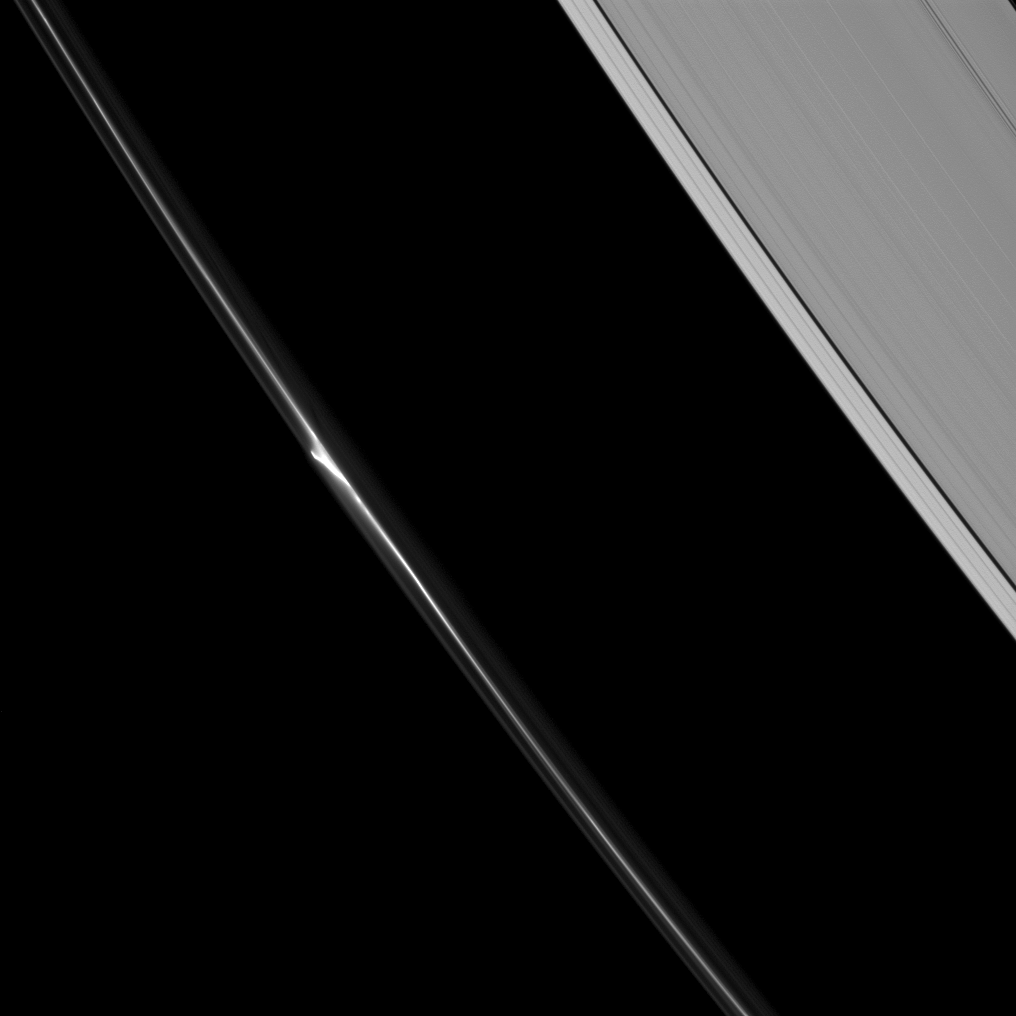

Marvelous Mini-Jet

A beautiful “mini-jet” appears in the dynamic F ring of Saturn. Saturn’s A ring (including the Keeler gap and just a hint of the Encke gap at the upper-right) also appears.

The mini-jets are thought by imaging scientists to be caused by low-speed collisions in the F ring ejecting dusty material from the ring’s core. For more on the mini-jets, see PIA15504.

This view looks toward the unilluminated side of the rings from about 48 degrees below the ringplane. The image was taken in visible light with the Cassini spacecraft narrow-angle camera on June 20, 2013.

The view was obtained at a distance of approximately 841,000 miles (1.4 million kilometers) from Saturn and at a Sun-Saturn-spacecraft, or phase, angle of 82 degrees. Image scale is 5 miles (8 kilometers) per pixel.

The Cassini-Huygens mission is a cooperative project of NASA, the European Space Agency and the Italian Space Agency. The Jet Propulsion Laboratory, a division of the California Institute of Technology in Pasadena, manages the mission for NASA’s Science Mission Directorate, Washington, D.C. The Cassini orbiter and its two onboard cameras were designed, developed and assembled at JPL. The imaging operations center is based at the Space Science Institute in Boulder, Colo.

Credit: NASA/JPL-Caltech/Space Science Institute